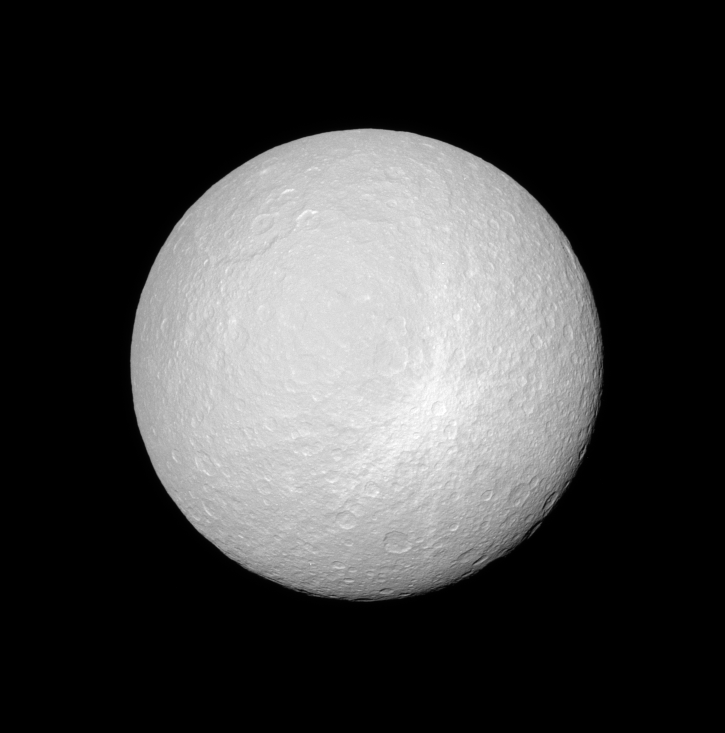

The Rays of Rhea

The Cassini spacecraft views Rhea and the bright, rayed crater that is likely one of the younger features on the moon’s surface. The impact excavated fresh material from beneath the ground, which spread out in this pattern as it fell back to Rhea.

This view, centered on 12 degrees south latitude, 133 degrees west longitude, predominately encompasses the anti-Saturn side on Rhea’s leading hemisphere. North is up and rotated 28 degrees to the right. Icy Rhea is 1,528 kilometers (949 miles) across.

The image was taken with the Cassini spacecraft narrow-angle camera on Jan. 17, 2008 using a combination of spectral filters sensitive to wavelengths of polarized green light centered at 617 and 568 nanometers. The view was obtained at a distance of approximately 538,000 kilometers (334,000 miles) from Rhea and at a Sun-Rhea-spacecraft, or phase, angle of 9 degrees. Image scale is 3 kilometers (2 miles) per pixel.

The Cassini-Huygens mission is a cooperative project of NASA, the European Space Agency and the Italian Space Agency. The Jet Propulsion Laboratory, a division of the California Institute of Technology in Pasadena, manages the mission for NASA’s Science Mission Directorate, Washington, D.C. The Cassini orbiter and its two onboard cameras were designed, developed and assembled at JPL. The imaging operations center is based at the Space Science Institute in Boulder, Colo.

Credit: NASA/JPL/Space Science Institute